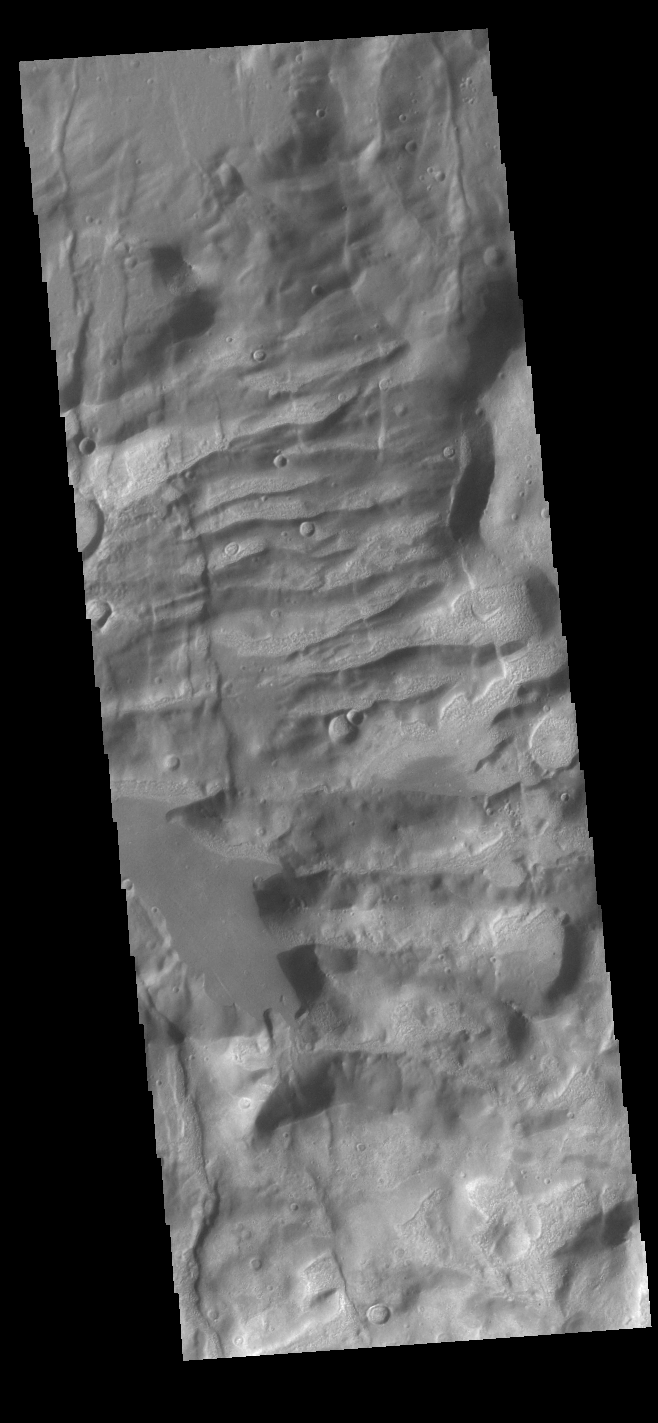

Claritas Fossae

Located between the lava plains of Daedalia Planum and Solis Planum, Claritas Fossae is a graben filled highland. Graben are formed by tectonic activity, where extensional forces stretch the surface allowing blocks of material to slide down between paired faults. These linear grabens are termed fossae. This region of Mars had very active tectonism and volcanism, resulting in the huge volcanos like Arsia Mons and deep chasmata of Valles Marineris. Claritas Fossae was formed prior to the large lava flows of the Tharsis region.

Credit: NASA/JPL-Caltech/ASU